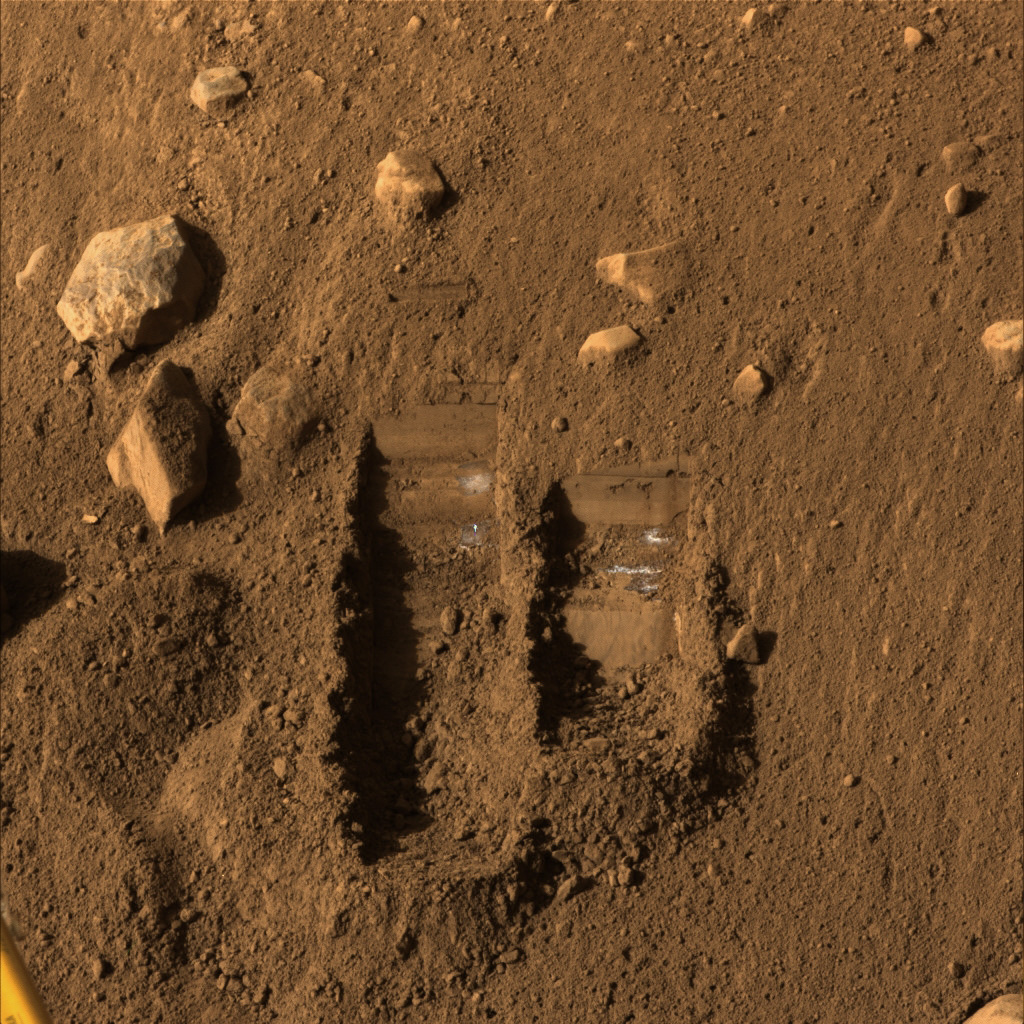

Color View ‘Dodo’ and ‘Baby Bear’ Trenches

NASA’s Phoenix Mars Lander’s Surface Stereo Imager took this image on Sol 14 (June 8, 2008), the 14th Martian day after landing. It shows two trenches dug by Phoenix’s Robotic Arm.

Soil from the right trench, informally called “Baby Bear,” was delivered to Phoenix’s Thermal and Evolved-Gas Analyzer, or TEGA, on Sol 12 (June 6). The following several sols included repeated attempts to shake the screen over TEGA’s oven number 4 to get fine soil particles through the screen and into the oven for analysis.

The trench on the left is informally called “Dodo” and was dug as a test.

Each of the trenches is about 9 centimeters (3 inches) wide. This view is presented in approximately true color by combining separate exposures taken through different filters of the Surface Stereo Imager.

The Phoenix Mission is led by the University of Arizona, Tucson, on behalf of NASA. Project management of the mission is by NASA’s Jet Propulsion Laboratory, Pasadena, Calif. Spacecraft development is by Lockheed Martin Space Systems, Denver.

Photojournal Note: As planned, the Phoenix lander, which landed May 25, 2008 23:53 UTC, ended communications in November 2008, about six months after landing, when its solar panels ceased operating in the dark Martian winter.

Credit: NASA/JPL-Caltech/University of Arizona/Texas A&M University